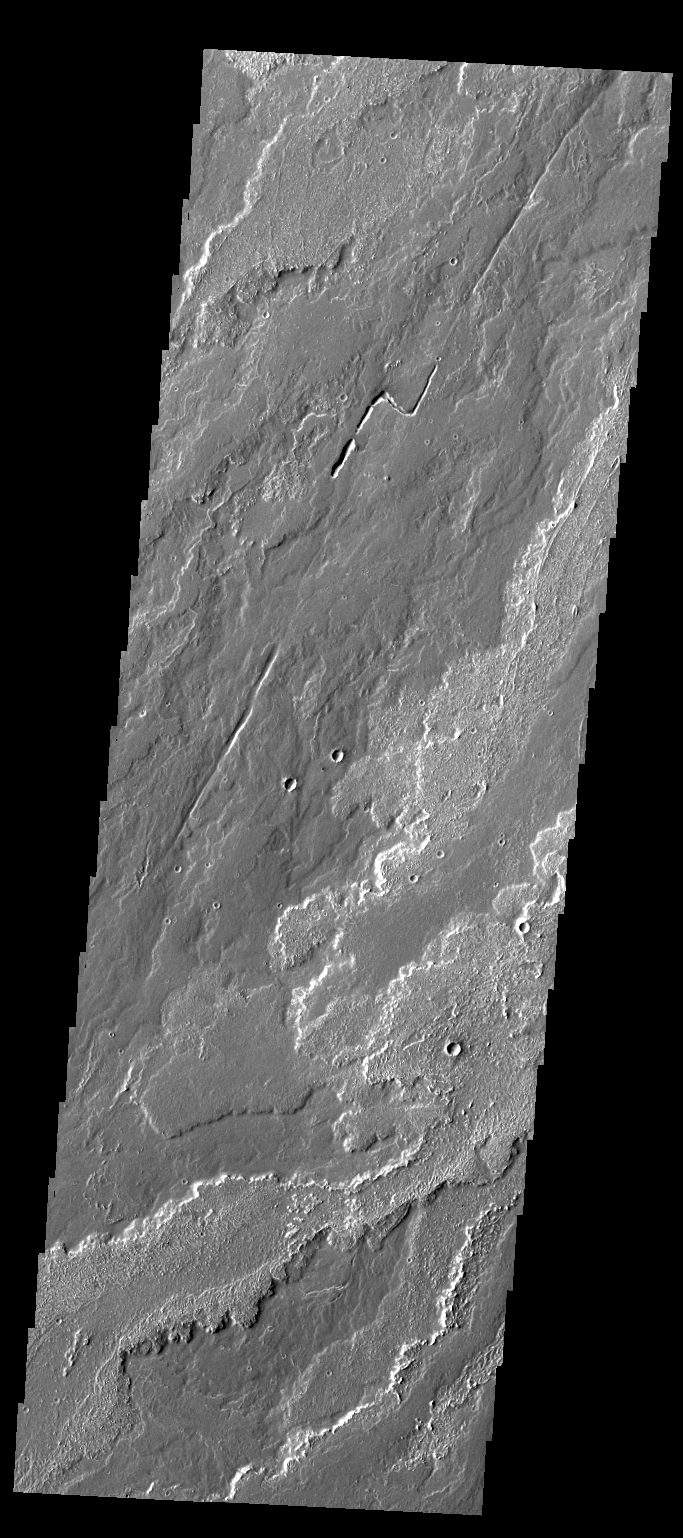

Daedalia Planum

The lava flows in today’s VIS image are part of Daedalia Planum.

Credit: NASA/JPL/ASU